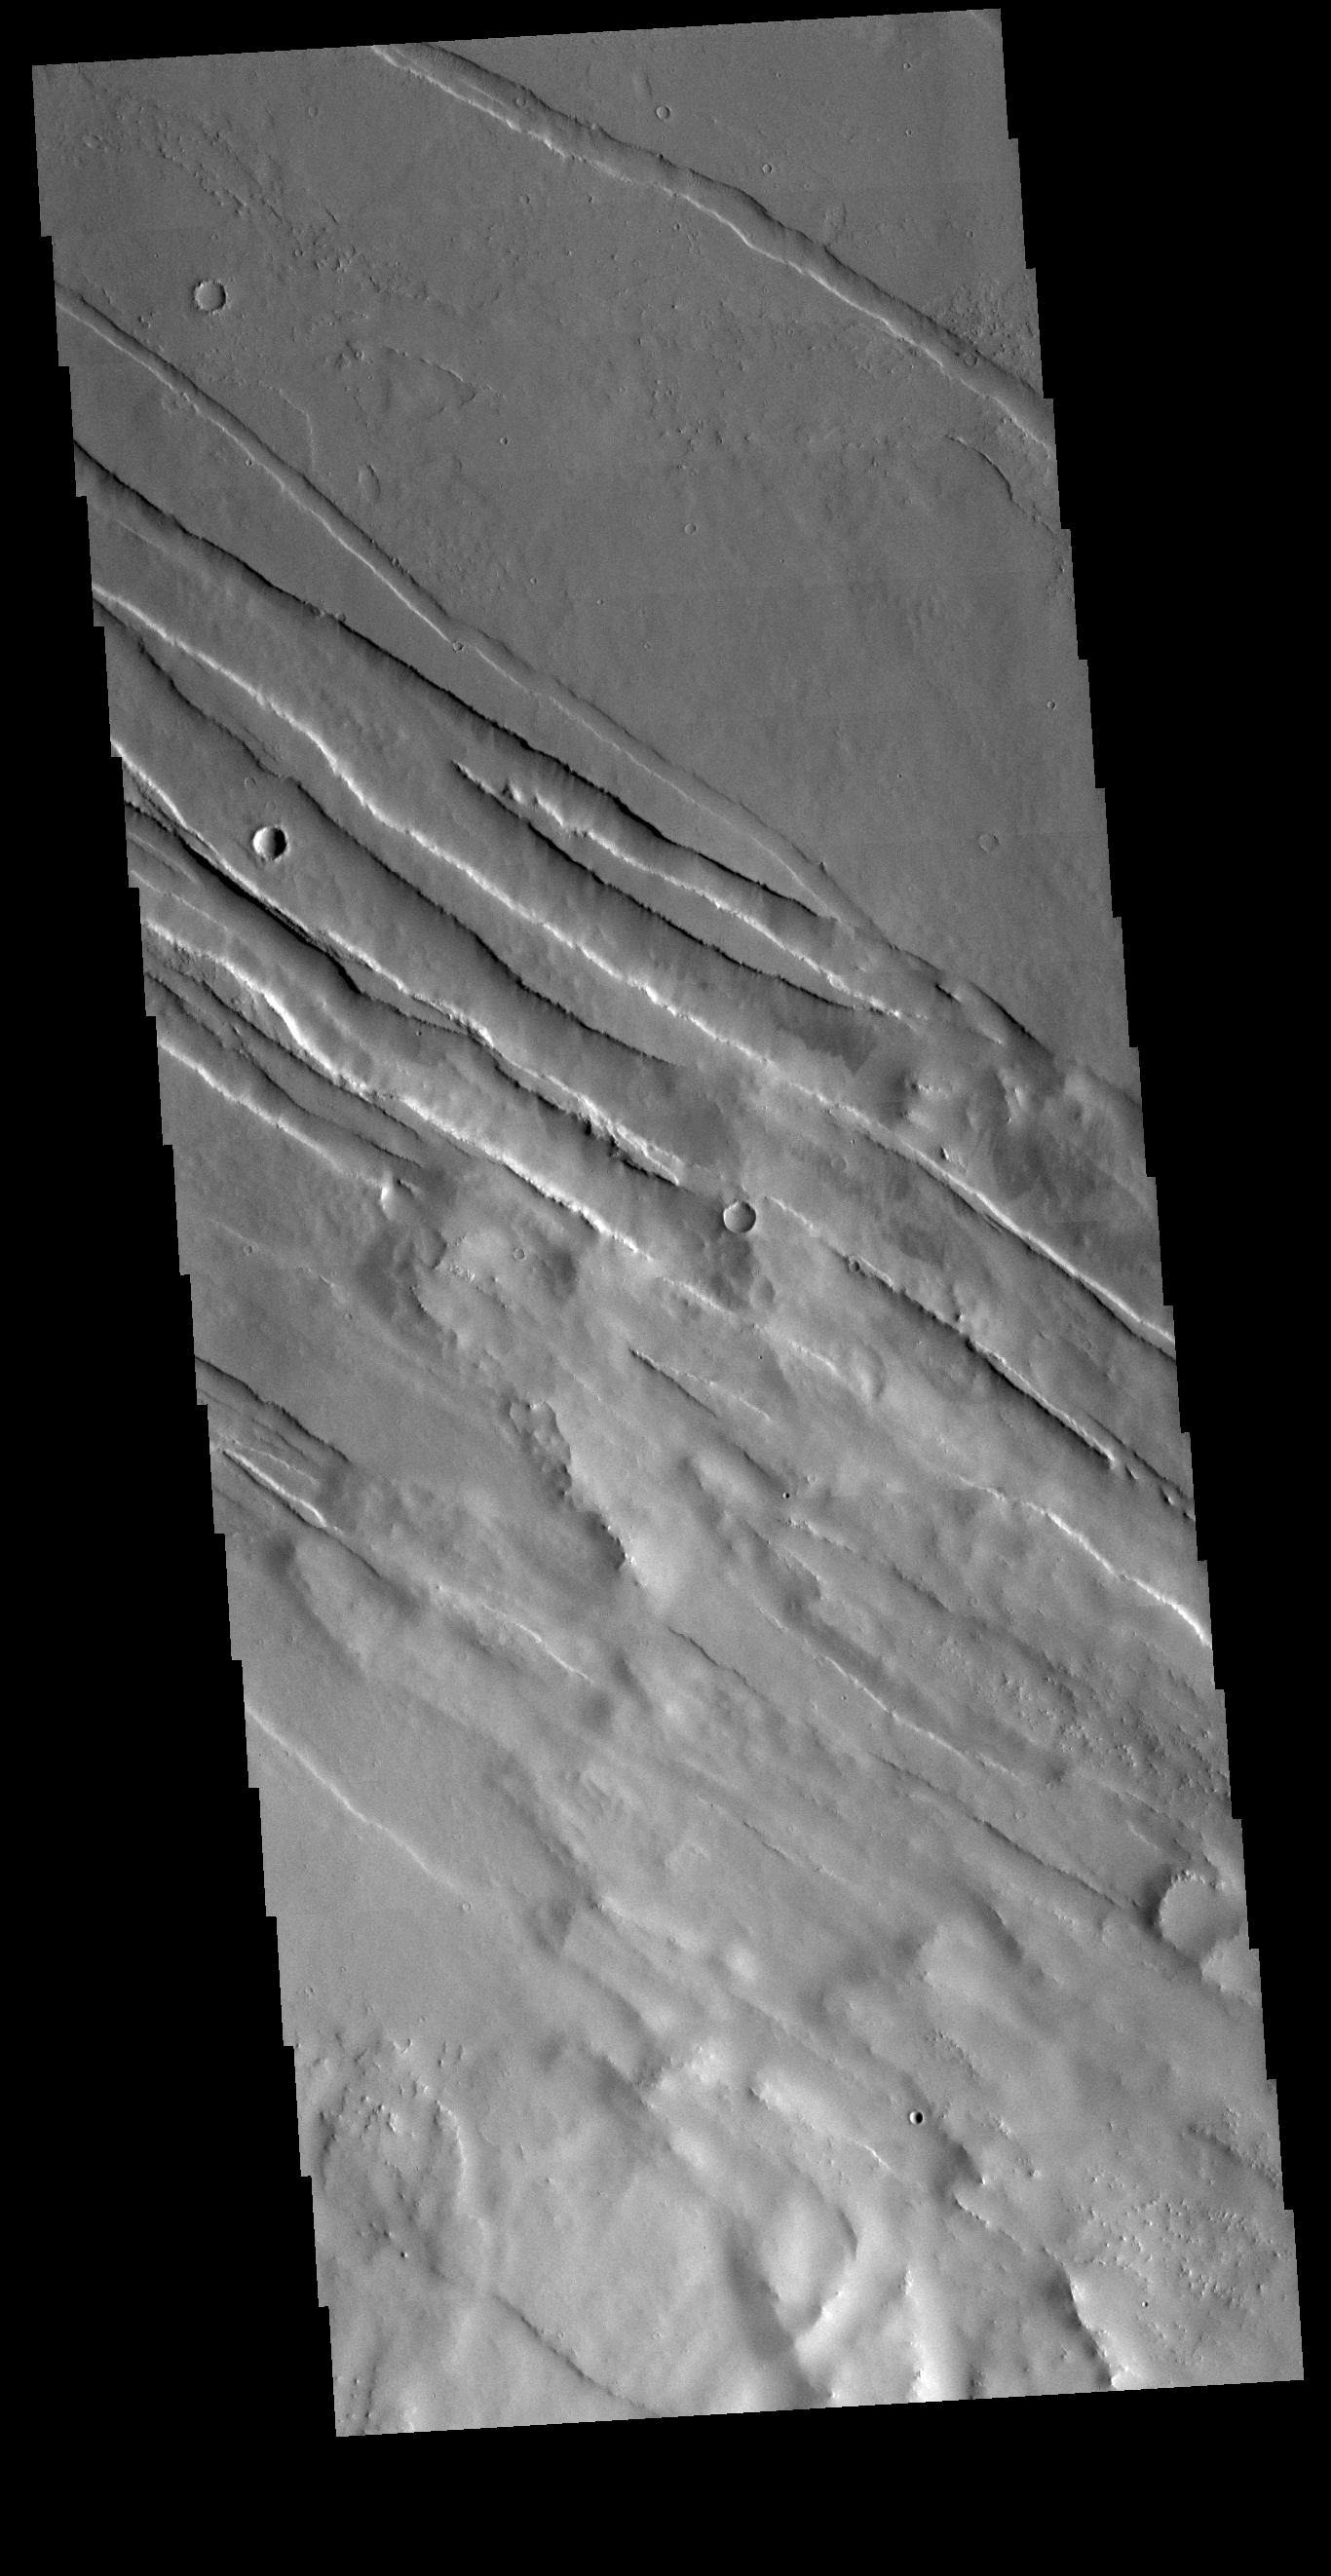

Tharsis Tectonics

The Tharsis region of Mars is an immense region of volcanos, lava flows, and tectonic faulting. The entire area is a topographic bulge, with extensional stresses. The extension allowed magma to rise to the surface, creating the largest areal (Alba Mons) and tallest (Olympus Mons) volcanoes in the solar system. The extension also created faults and fractures. This VIS image shows some of the tectonic faults in the region.

Credit: NASA/JPL-Caltech/ASU